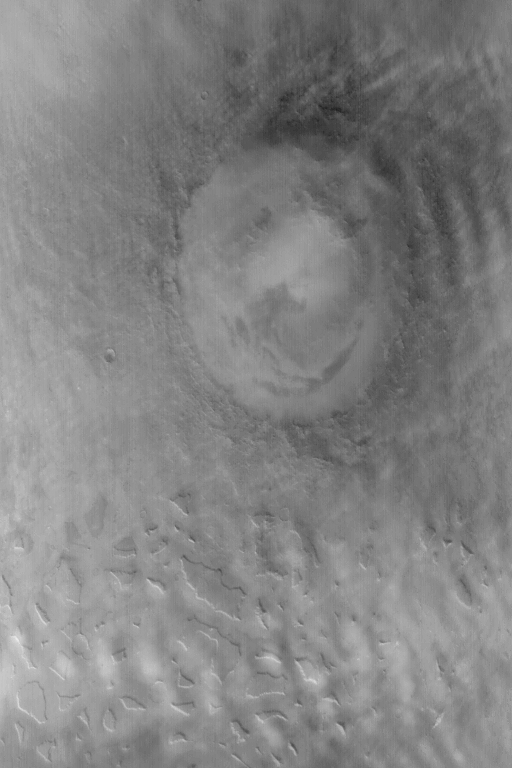

Lyot Crater in Winter

19 January 2004
This somewhat oblique Mars Global Surveyor (MGS) Mars Orbiter Camera (MOC) red wide angle view of Lyot Crater and the mesas of the Deuteronilus Mensae was acquired in January 2004 on the day after the Mars Exploration Rover, Spirit, landed in Gusev Crater on the other side of the planet. It is winter in the northern hemisphere of Mars, and winter for Lyot Crater means clouds. The brighter features in the atmosphere above the surface in this image are clouds. Lyot Crater is about 236 km (~147 mi.) in diameter. The center of this image is near 48.5°N, 331.0°W, and is illuminated from the lower left.

Credit: NASA/JPL/Malin Space Science Systems